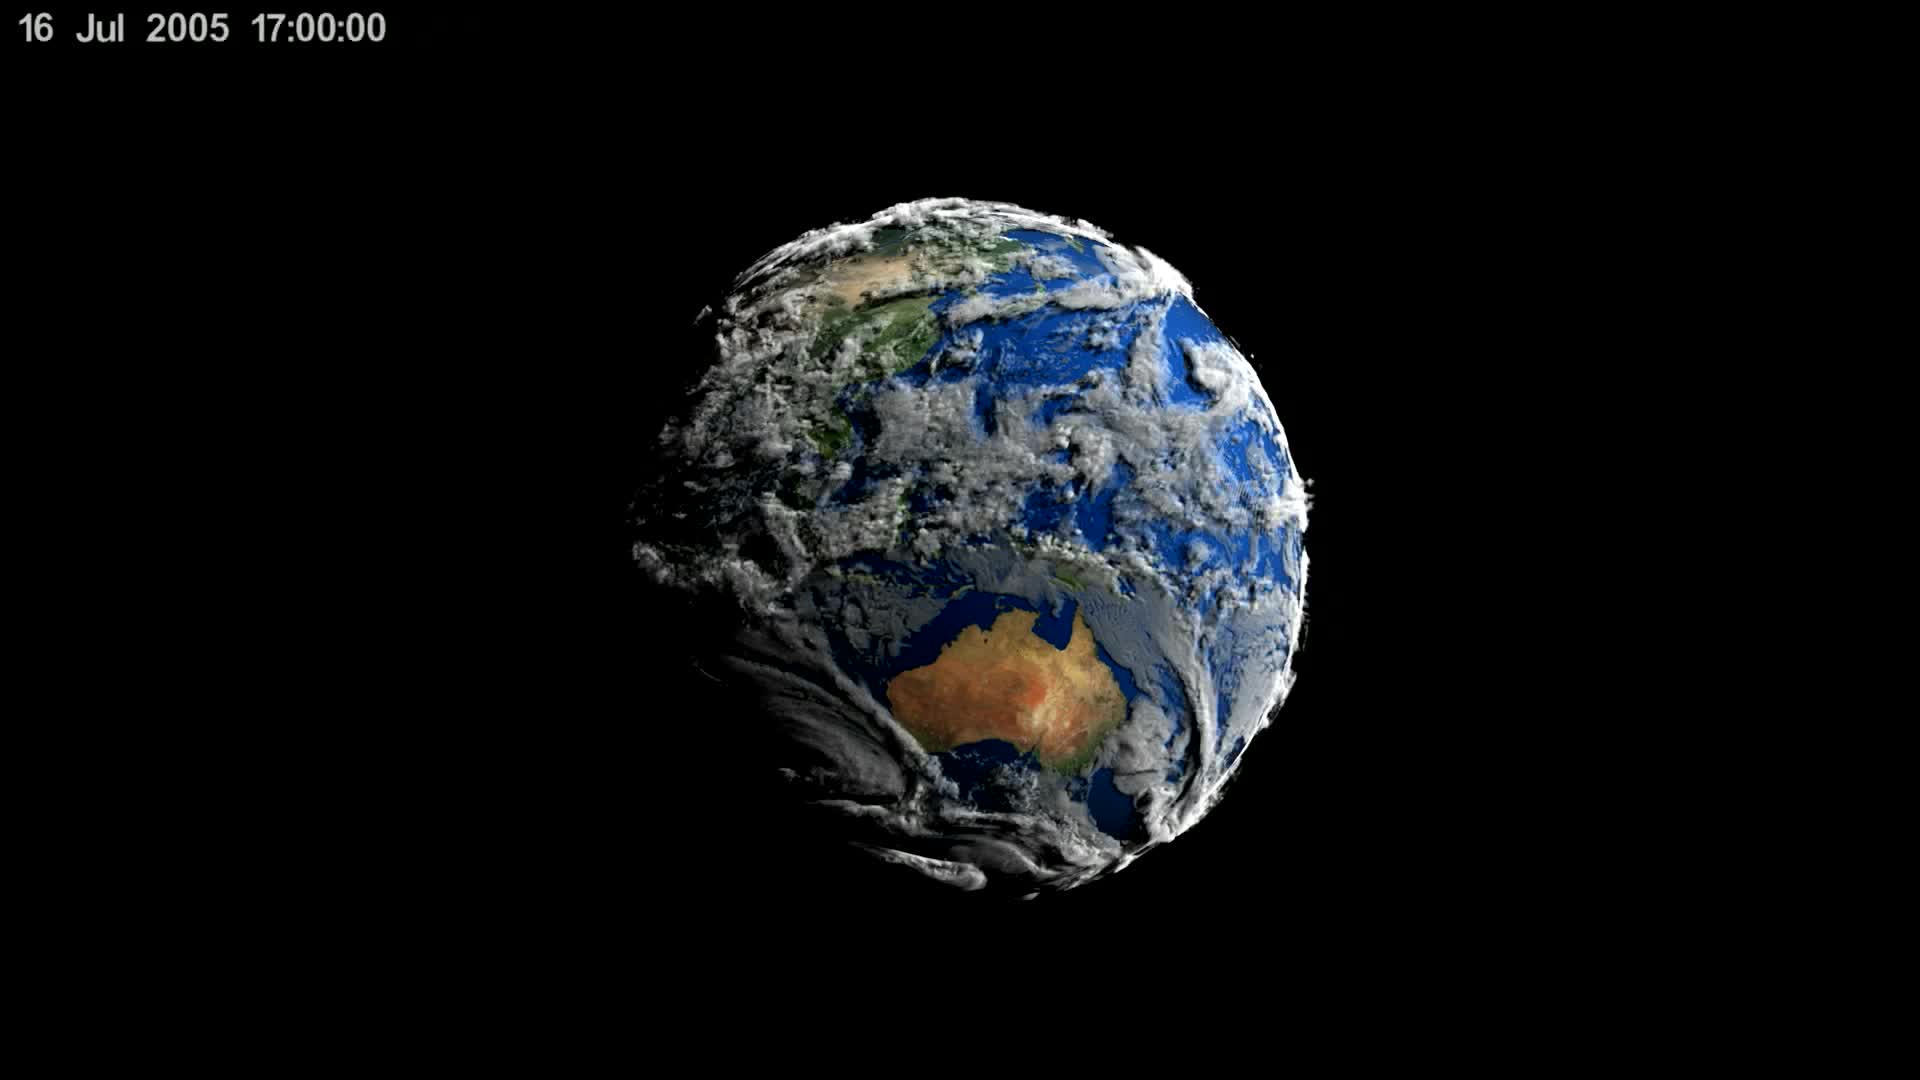

New NASA 3D Animation Shows Seven Days of Simulated Earth Weather

This visualization shows early test renderings of a global computational model of Earth's atmosphere based on data from NASA's Goddard Earth Observing System Model, Version 5 (GEOS-5). This particular run, called Nature Run 2, was run on a supercomputer, spanned 2 years of simulation time at 30 minute intervals, and produced Petabytes of output. The visualization spans a little more than 7 days of simulation time which is 354 time steps. The time period was chosen because a simulated category-4 typhoon developed off the coast of China. The 7 day period is repeated several times during the course of the visualization.

Credit: NASA's Scientific Visualization Studio